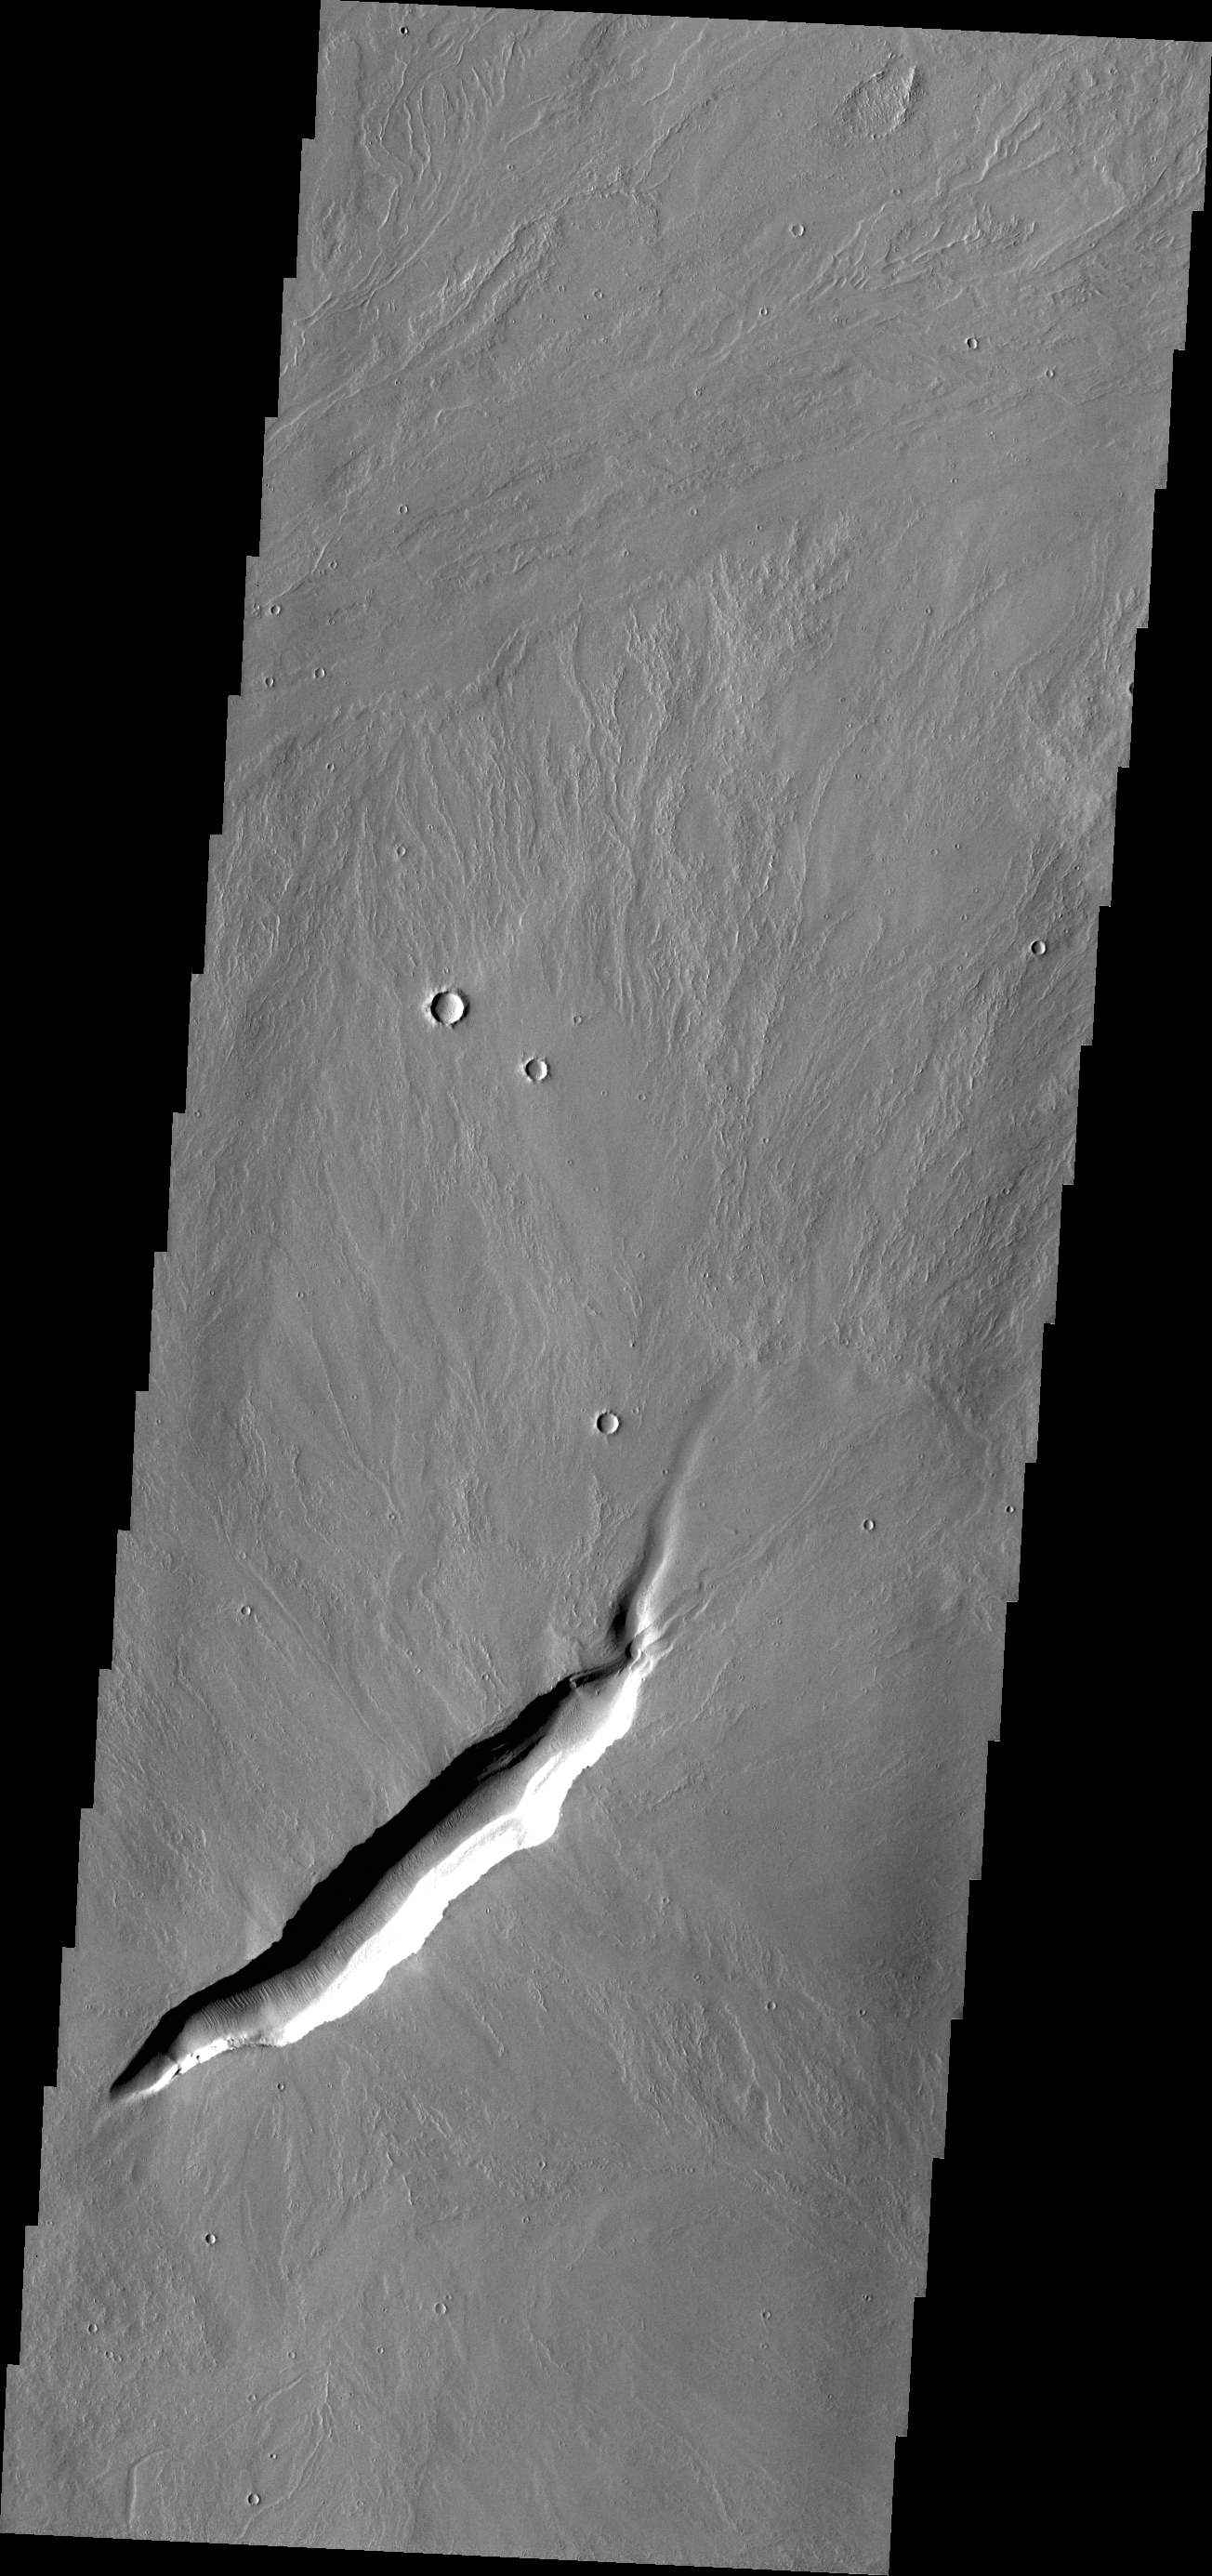

Volcanic Vent

The linear depression in today’s VIS image is a volcanic vent in the lava plains east of Pavonis Mons.

Credit: NASA/JPL/ASU